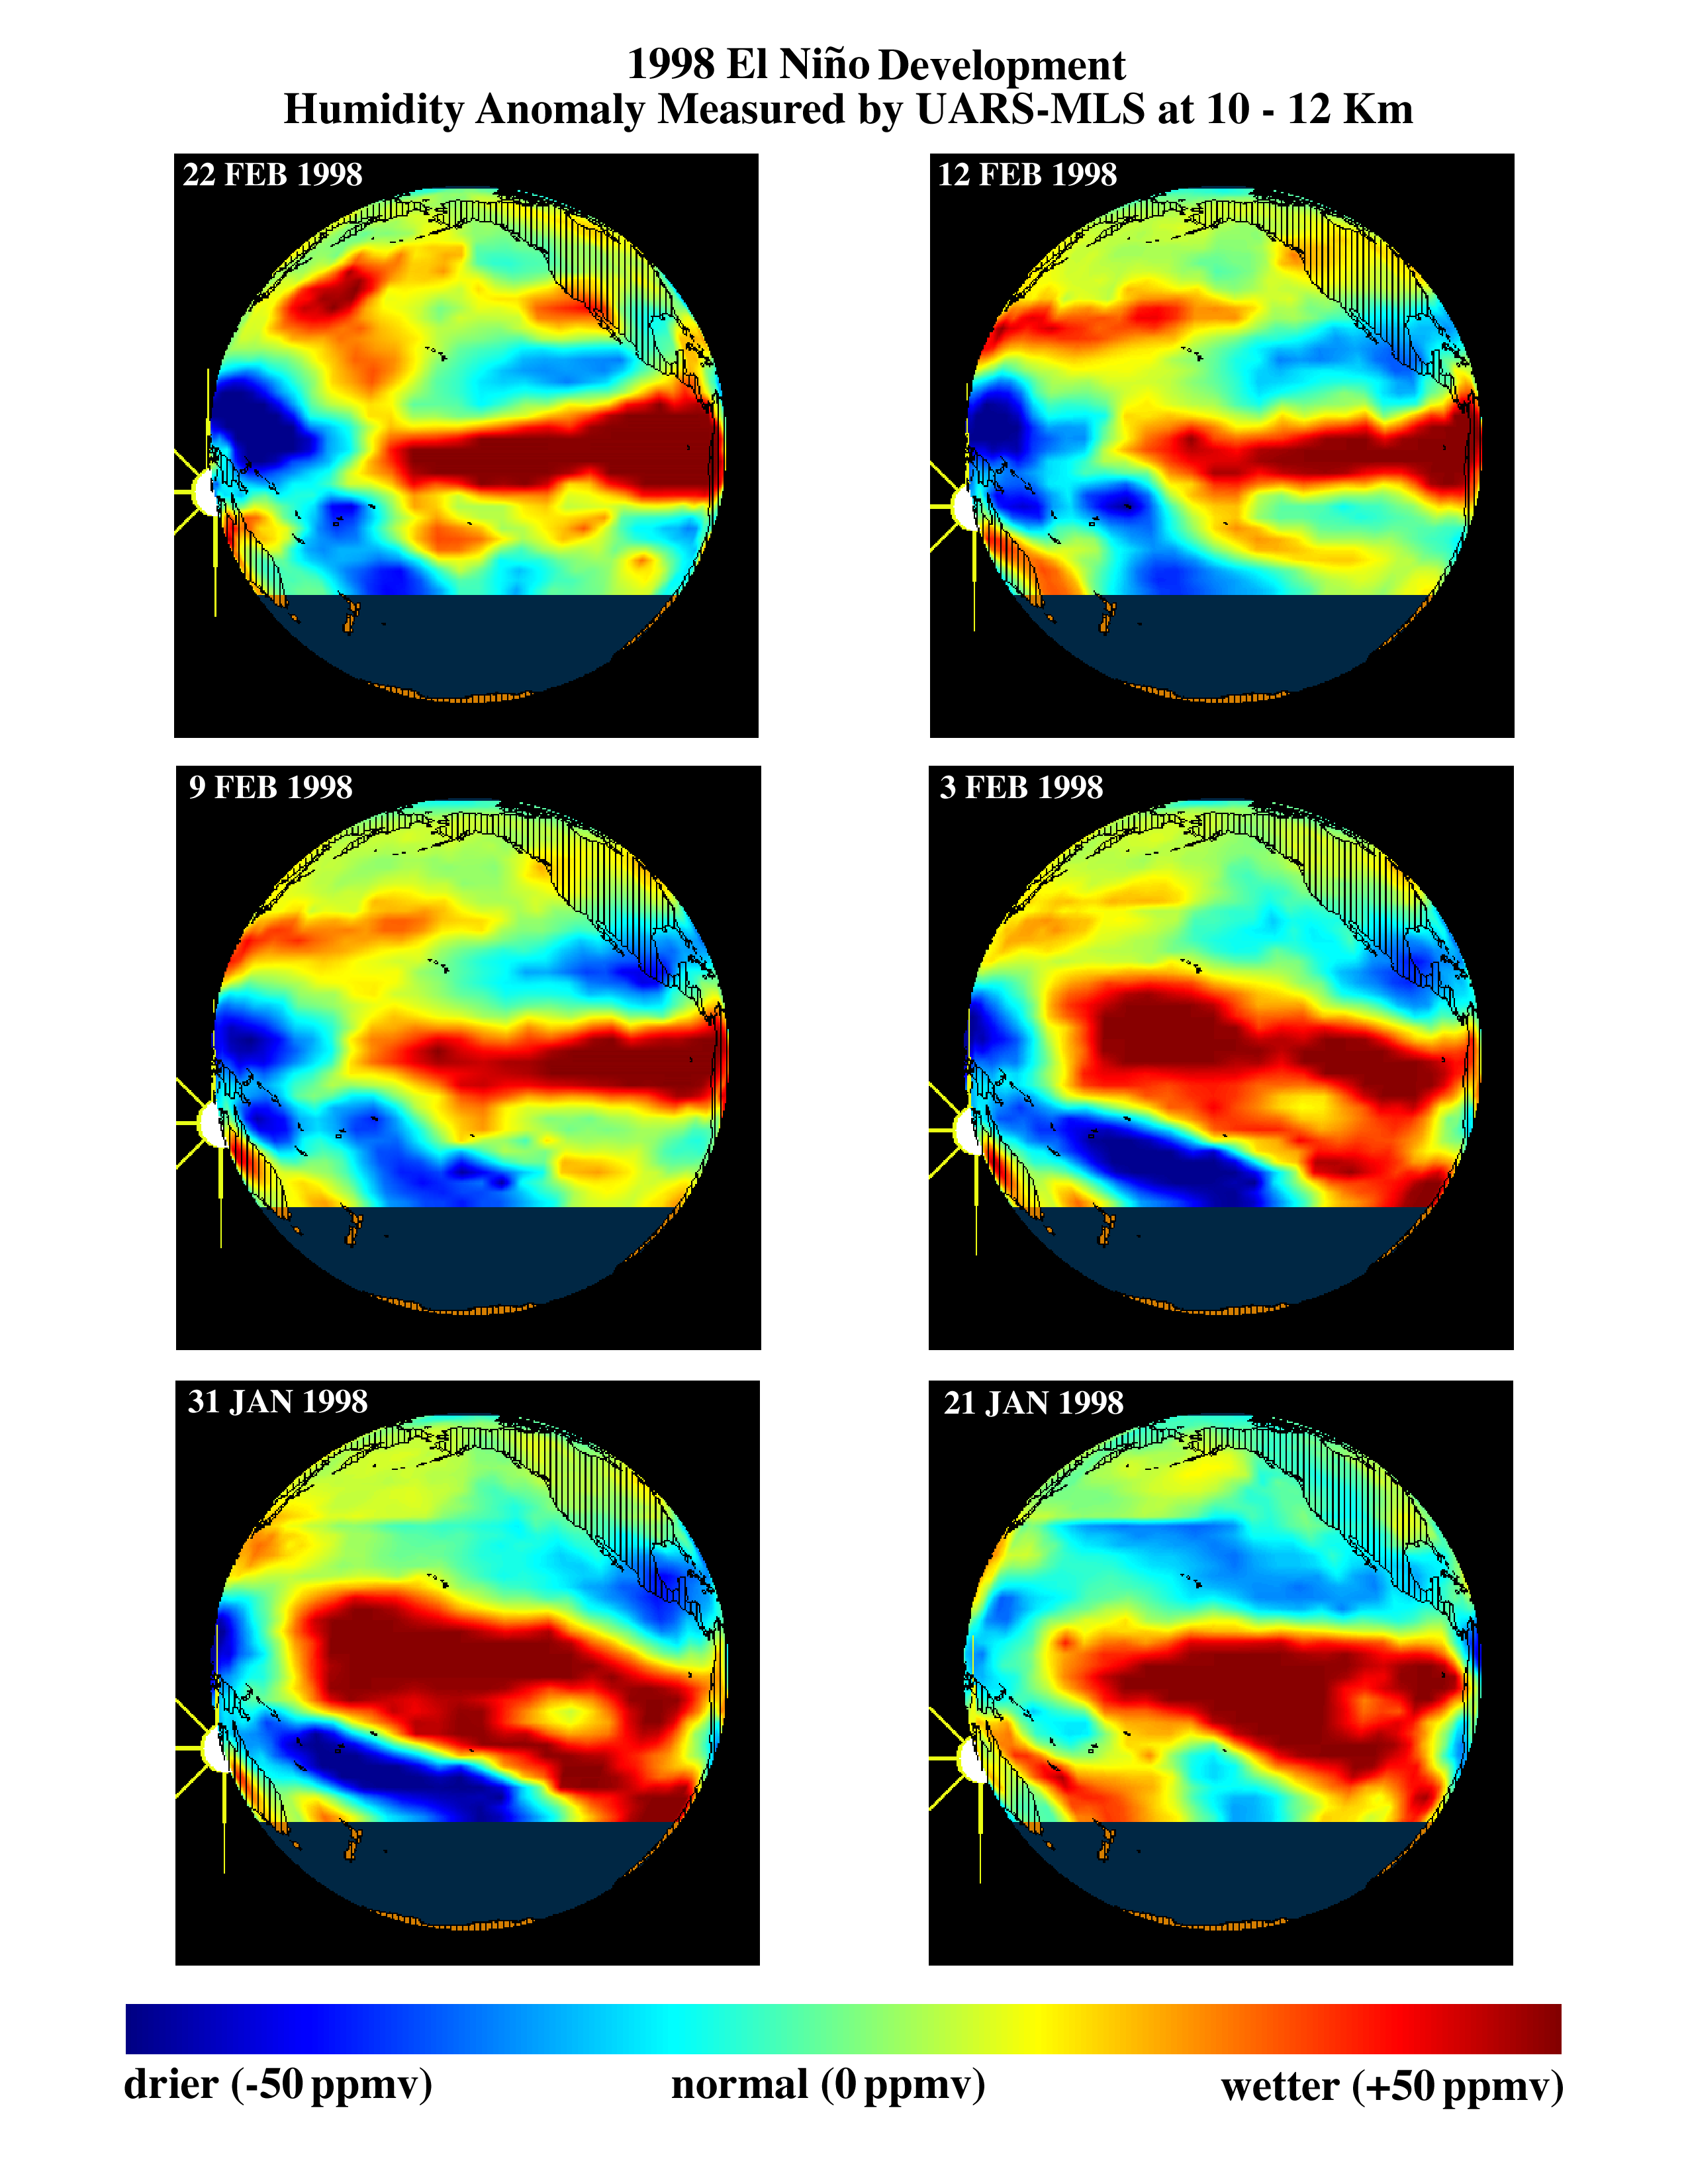

TOPEX/El Niño Watch – El Niño Moisture in the Atmosphere, January and February, 1998

This series of six images shows the evolution of atmospheric water vapor over the Pacific Ocean during the 1998 El Niño condition. Higher than normal ocean water temperatures increase the rate of evaporation, and the resulting warm moist air rises into the atmosphere, altering global weather patterns. Data obtained by the Microwave Limb Sounder (MLS) on NASA’s Upper Atmosphere Research Satellite (UARS) during January and February 1998 show a decrease in the extent of high levels of water vapor (red) over the eastern equatorial Pacific and an increase in water vapor (yellow to red) over the northwestern Pacific off the coast of Japan. This area is a breeding ground for winter storms that move eastward toward North America. During this El Niño condition, the southern tropical jet stream has shifted northward, bringing additional moisture from the tropics. When these two sources of moisture converge near California, they produce storms with higher-than-normal rainfall.

Credit: NASA/JPL